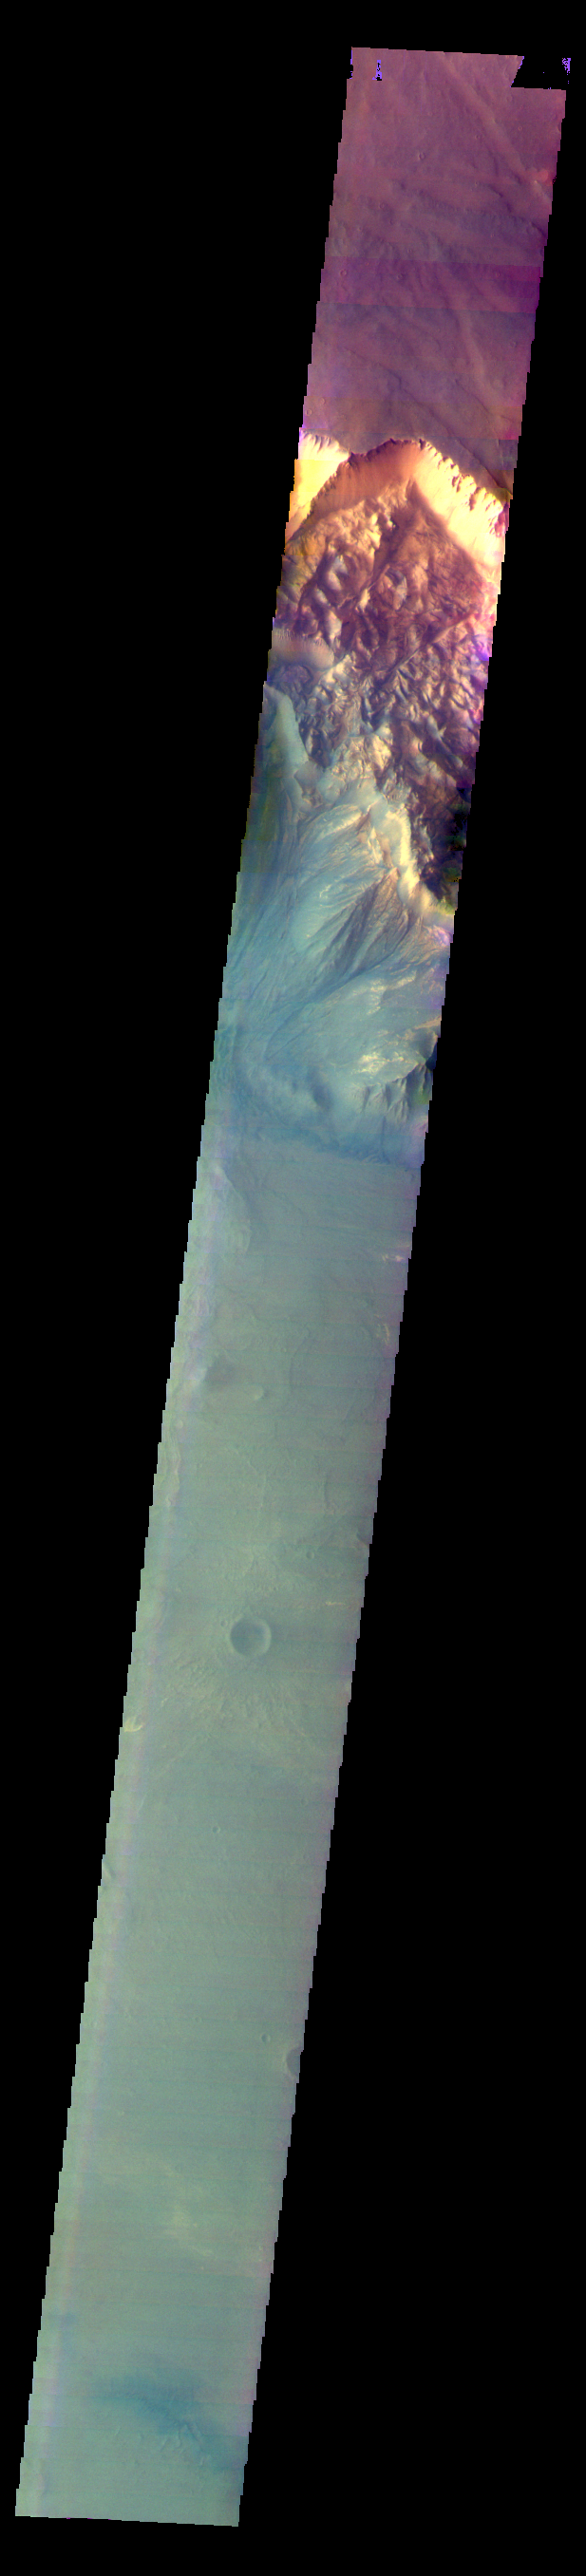

Melas Chasma – False Color

The THEMIS VIS camera contains 5 filters. The data from different filters can be combined in multiple ways to create a false color image. These false color images may reveal subtle variations of the surface not easily identified in a single band image. Today’s false color image shows part of Melas Chasma.

Credit: NASA/JPL-Caltech/ASU